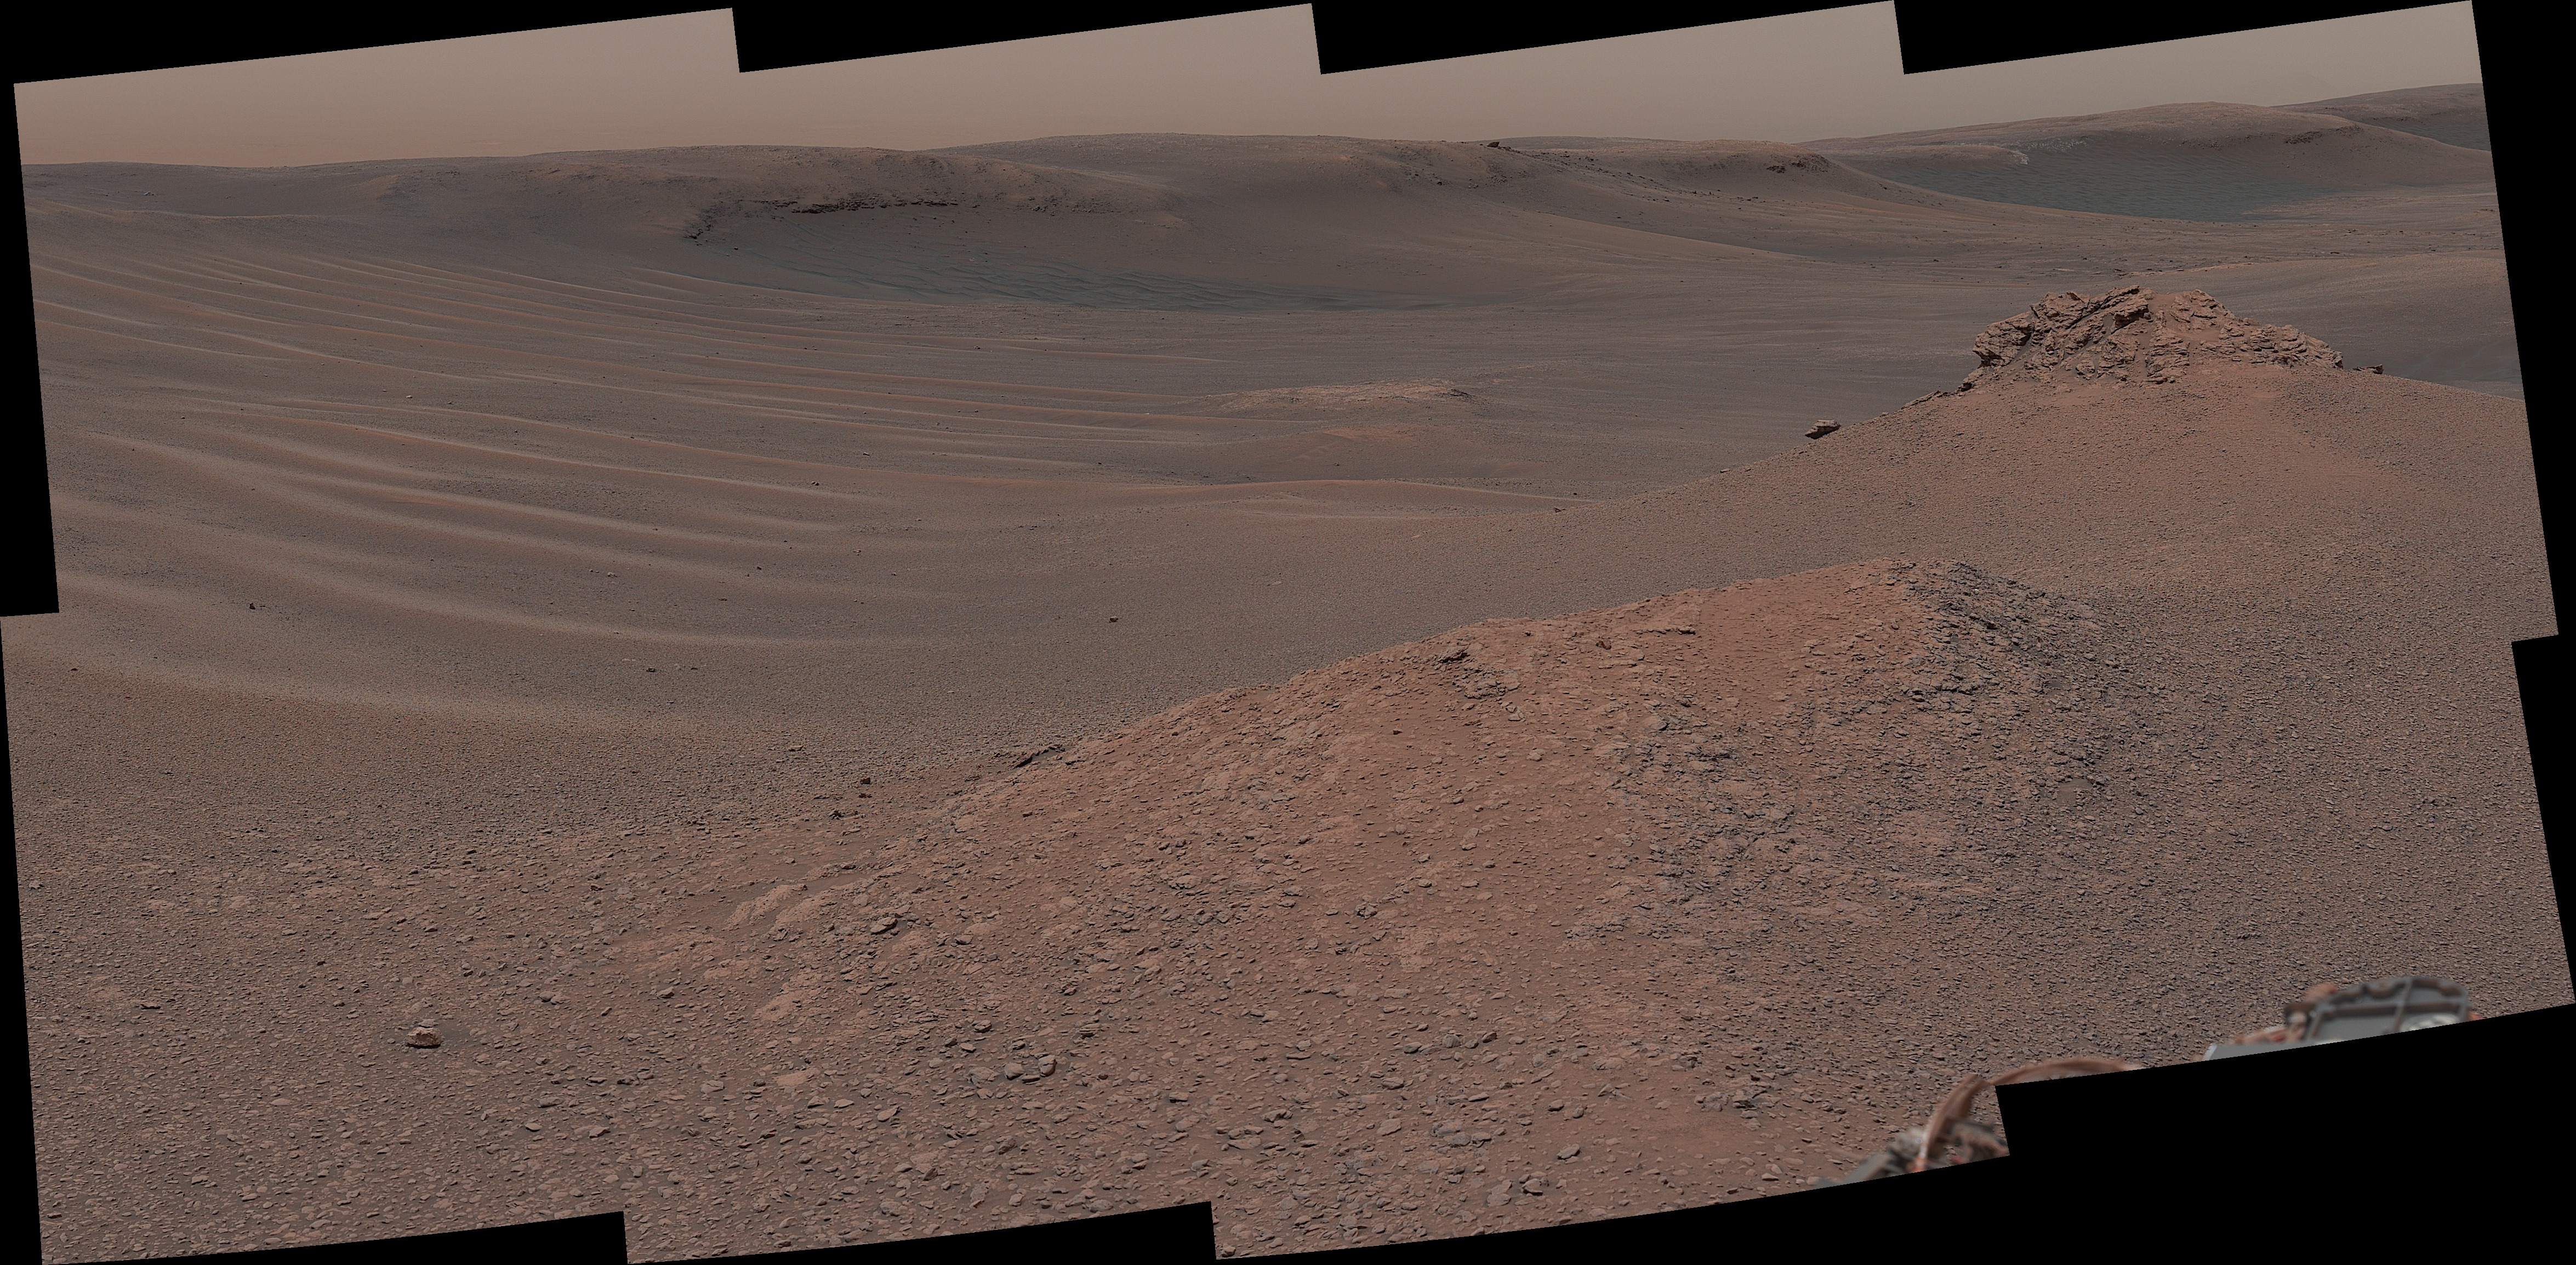

Curiosity Surveys the Clay-Bearing Unit

The Mast Camera (Mastcam) on NASA’s Curiosity Mars rover captured this mosaic as it explored the “clay-bearing unit” on Feb. 3, 2019 (Sol 2309). This landscape includes the rocky landmark nicknamed “Knockfarril Hill” (center right) and the edge of Vera Rubin Ridge, which runs along the top of the scene.

Made of many individual images, this mosaic includes a variety of geological features, such as several kinds of bedrock and sand. The clay-bearing unit has been an important scientific destination since before Curiosity launched. NASA’s Mars Reconnaissance Orbiter (MRO) spied a strong clay “signal” in this region, indicating that water may have played a role in its formation. On its long trek since landing in 2012, Curiosity has discovered many examples of mudstones containing clay minerals.

The scene is presented with a color adjustment that approximates white balancing to resemble how the rocks and sand would appear under daytime lighting conditions on Earth.

Malin Space Science Systems in San Diego built and operates Mastcam. A division of Caltech, the Jet Propulsion Laboratory in Pasadena, California, manages the Mars Science Laboratory Project for NASA’s Science Mission Directorate in Washington and built the project’s Curiosity rover.

Credit: NASA/JPL-Caltech/MSSS